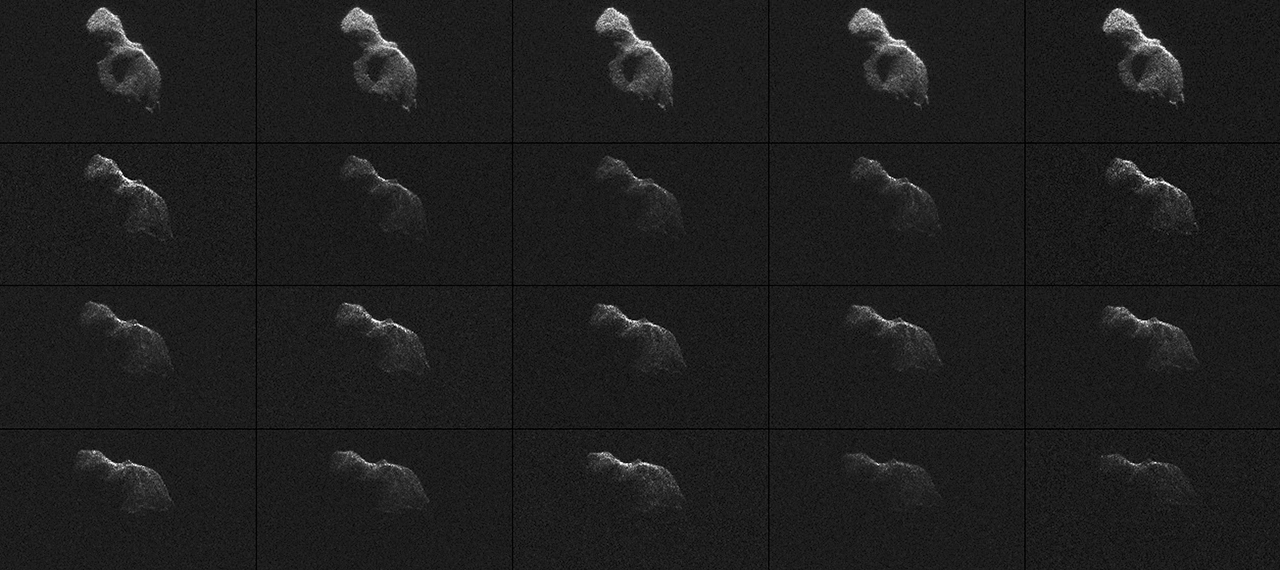

Radar Images of Asteroid 2014 HQ124

NASA scientists used Earth-based radar to produce these sharp views — an image montage and a movie sequence — of the asteroid designated “2014 HQ124” on June 8, 2014.

2014 HQ124 is what scientists call a “contact binary”: an asteroid that consists of two lobes that are in contact and that could have once been separate objects. About one in six asteroids in the near-Earth population has this type of elongated, “peanut” shape.

The asteroid is about 1,300 feet (400 meters) long and about half as wide. The radar images reveal a wealth of interesting features, including a large depression or concavity on the larger lobe as well as two blocky, sharp-edged features at the bottom on the radar echo. Scientists suspect that some of the bright features that persist from frame to frame could be surface boulders.

The 21 radar images were taken over a span of four hours. During that interval, the asteroid rotated a few degrees per frame, suggesting its rotation period is slightly less than 24 hours.

At its closest approach to Earth on June 8, the asteroid came within 776,000 miles (1.25 million kilometers), or slightly more than three times the distance to the moon. Scientists began radar observations of 2014 HQ124 shortly after the closest approach, when the asteroid was between about 864,000 miles (1.39 million kilometers) and 902,000 miles (1.45 million kilometers) from Earth.

The new views show features as small as about 12 feet (3.75 meters) wide. This is the highest resolution currently possible using scientific radar antennas to produce images. Such sharp views were made possible for this asteroid by linking together two giant radio telescopes to enhance their capabilities.

To obtain the new views, researchers paired the 230-foot (70-meter) Deep Space Network antenna at Goldstone, California, with two other radio telescopes, one at a time. Using this technique, the Goldstone antenna beams a radar signal at an asteroid and the other antenna receives the reflections. The technique dramatically improves the amount of detail that can be seen in radar images.

To image 2014 HQ124, the researchers first paired the large Goldstone antenna with the 1000-foot (305-meter) Arecibo radio telescope in Puerto Rico. They later paired the large Goldstone dish with a smaller companion, a 112-foot (34-meter) antenna, located about 20 miles (32 kilometers) away.

The first five images in the sequence — the top row in the montage — represent the data collected by Arecibo, and demonstrate that these data are 30 times brighter than what Goldstone can produce observing on its own. There is a gap of about 35 minutes between the first and second rows in the montage, or between the fifth and sixth frames in the video. The gap represents the time needed to switch from receiving at Arecibo to receiving at the smaller Goldstone station.

Each image in the montage and movie represents 10 minutes of data. Each frame has the same orientation, delay-Doppler dimensions and resolution (3.75 meters by 0.0125 Hertz).

For asteroids, as well as comets, radar is a powerful tool for studying the objects’ size, shape, rotation, surface features and orbits. Radar measurements of asteroid distances and velocities enable researchers to compute orbits much further into the future than if radar observations were not available.

The Jet Propulsion Laboratory manages the Near-Earth Object Program Office for NASA’s Science Mission Directorate in Washington. JPL is a division of the California Institute of Technology in Pasadena.

Credit: NASA/JPL-Caltech/Arecibo Observatory/USRA/NSF